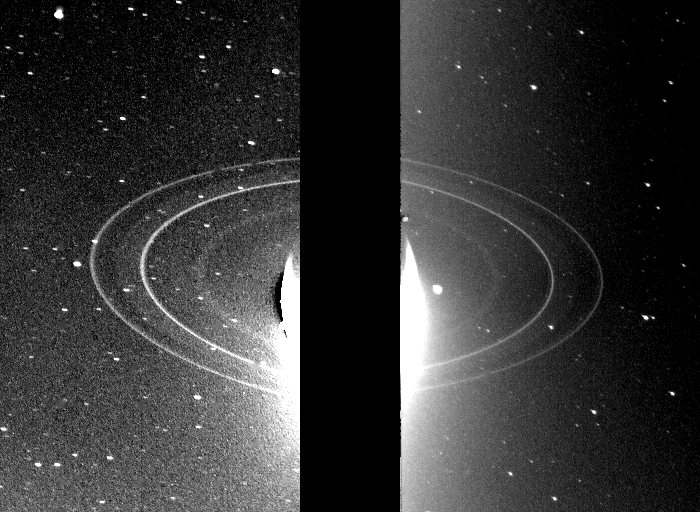

Rings of Neptune

These two 591-second exposures of the rings of Neptune were taken with the clear filter by the Voyager 2 wide-angle camera on Aug. 26, 1989 from a distance of 280,000 kilometers (175,000 miles). The two main rings are clearly visible and appear complete over the region imaged. The time between exposures was one hour and 27 minutes. [During this period the bright ring arcs in the outer bright ring were not visible in either picture (they were unfortunately on the opposite side of the planet for each exposure).] Also visible in this image is the inner faint ring at about 42,000 kilometers (25,000 miles) from the center of Neptune, and the faint band which extends smoothly from the 53,000 kilometer (33,000 miles) ring to roughly halfway between the two bright rings. Both of these newly discovered rings are broad and much fainter than the two narrow rings. These long exposure images were taken while the rings were back-lighted by the sun at a phase angle of 135 degrees. This viewing geometry enhances the visibility of dust and allows fainter, dusty parts of the ring to be seen. The bright glare in the center is due to over-exposure of the crescent of Neptune. The two gaps in the upper part of the outer ring in the image on the left are due to blemish removal in the computer processing. Numerous bright stars are evident in the background. Both bright rings have material throughout their entire orbit, and are therefore continuous. The Voyager Mission is conducted by JPL for NASA’s Office of Space Science and Applications.

Credit: NASA/JPL